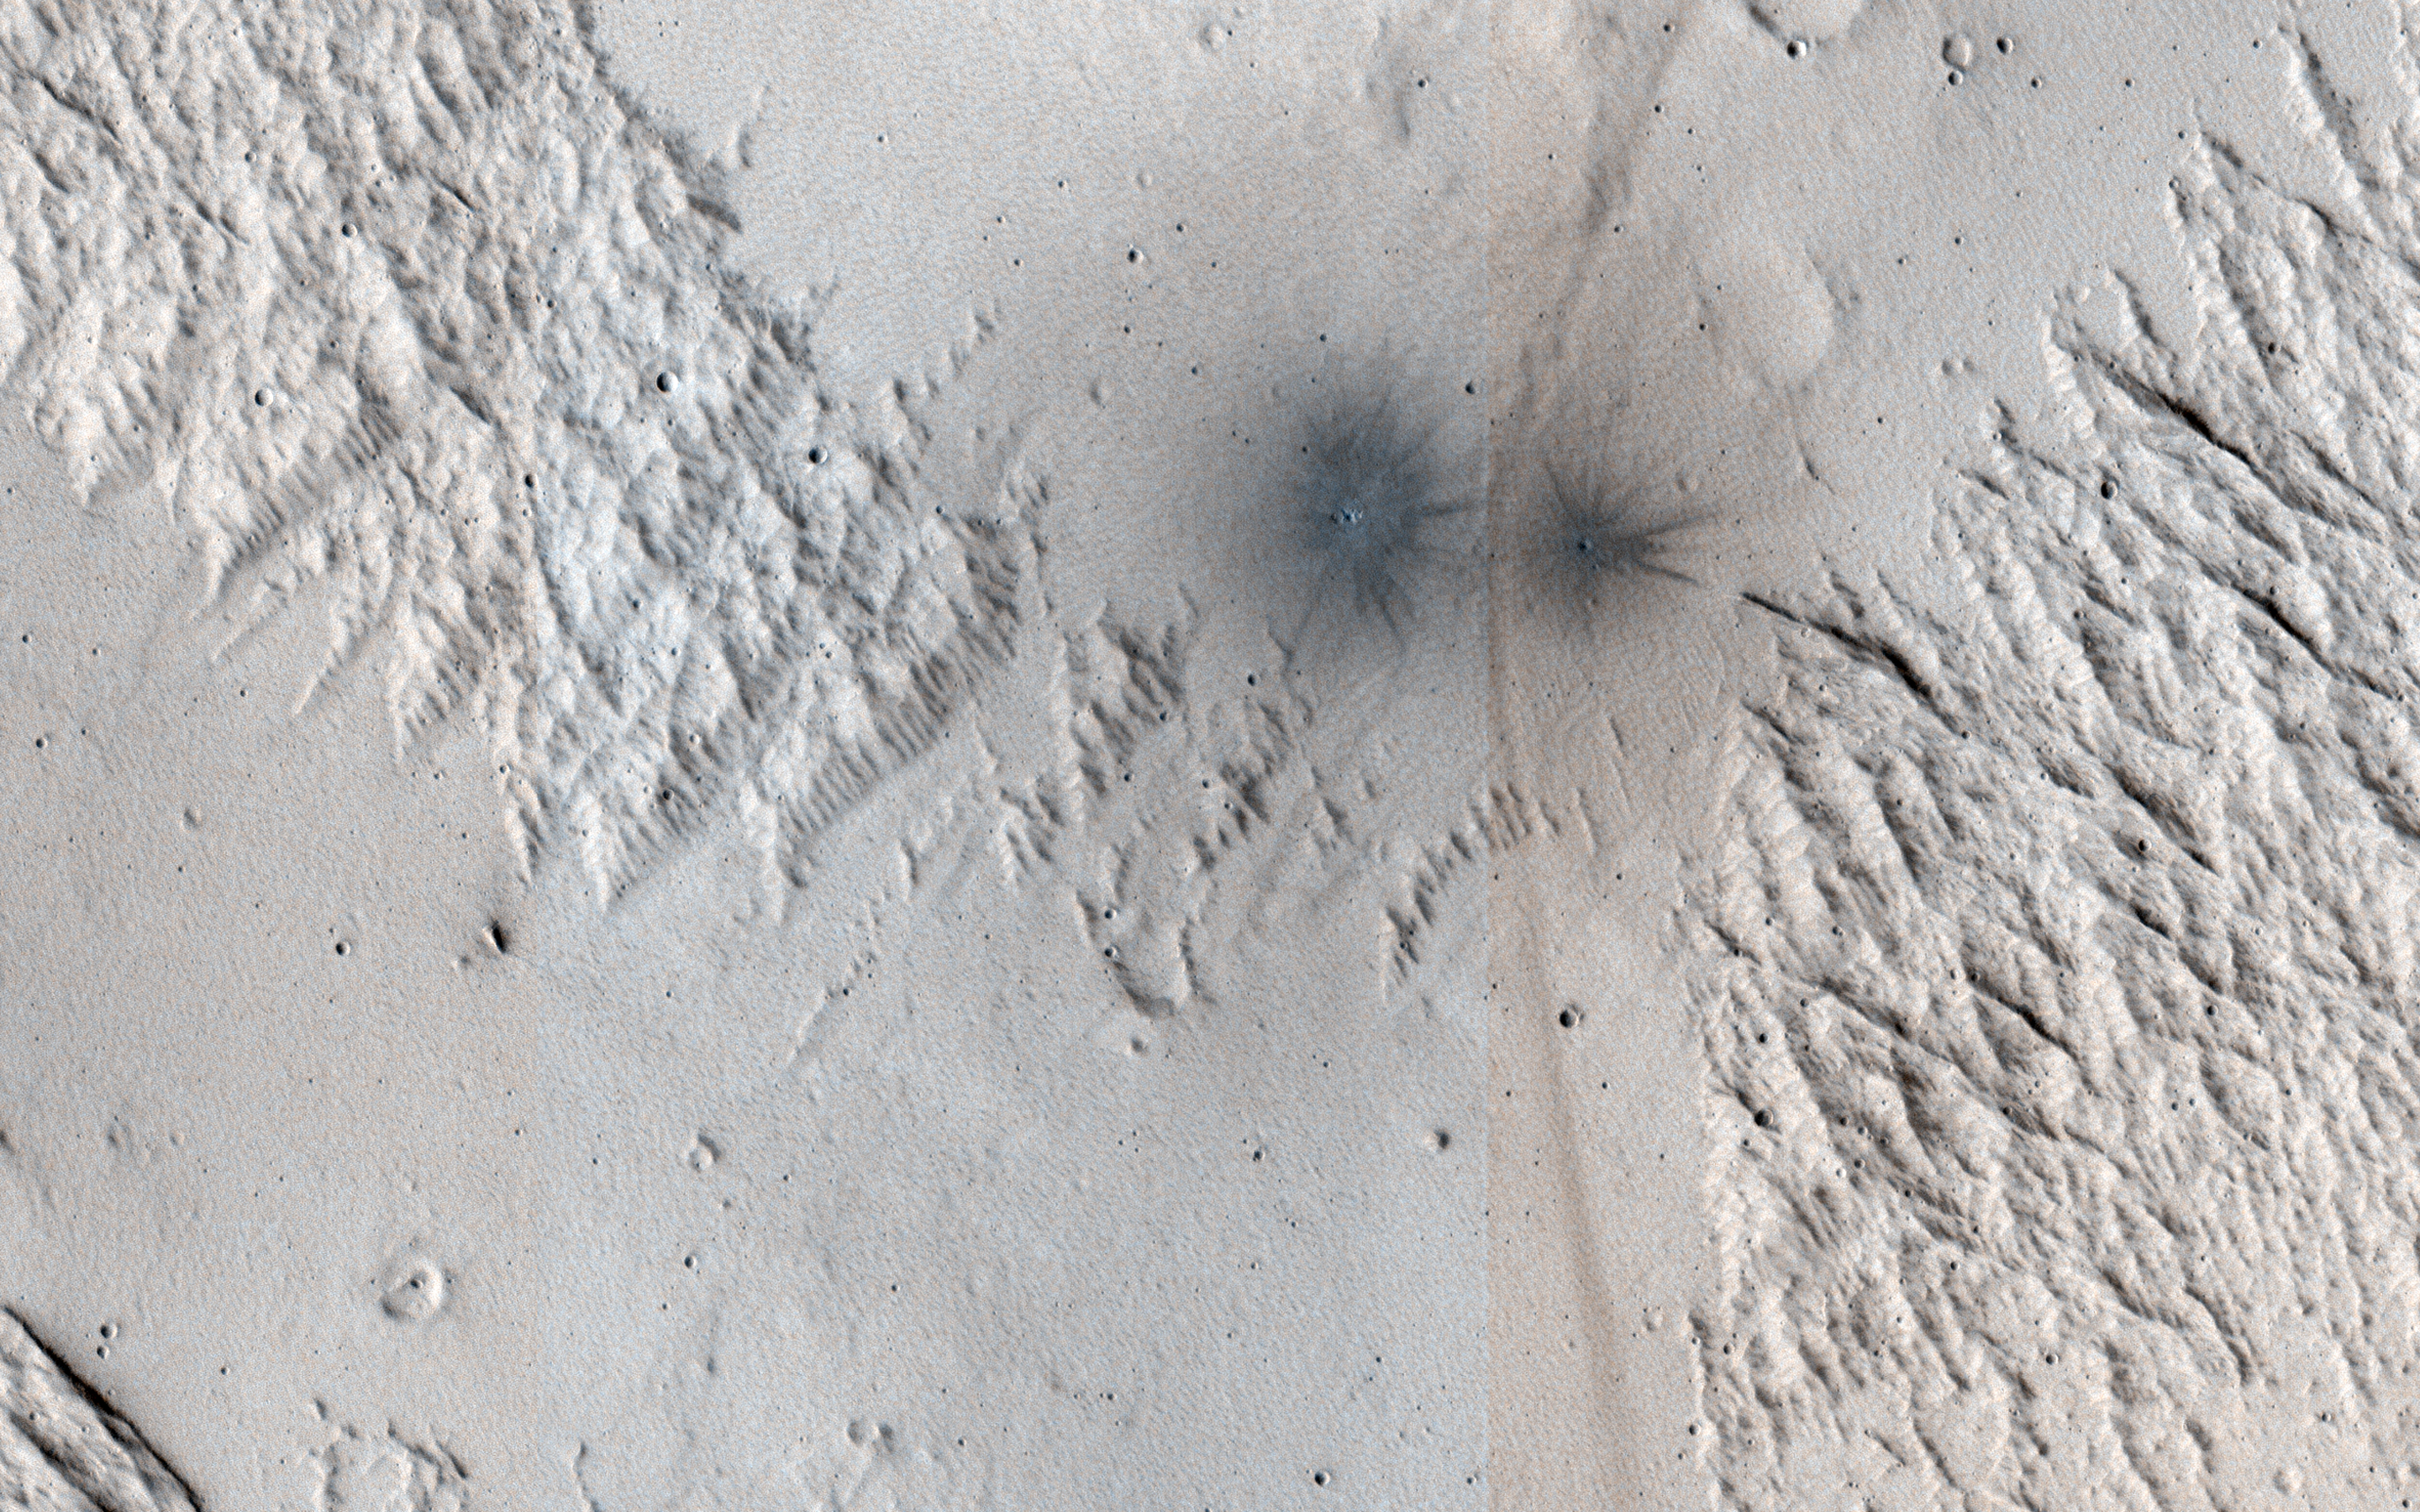

A Criss-Cross Landscape with Fresh Craters

This image shows terrain near Mangala Valles. At the bottom of the image are two black spots that are recent impact craters.

The black spots form because the craters exposed cleaner materials in the subsurface beneath the bright, dusty surface. Our image is also interesting because the surface has a criss-cross pattern formed by wind activity. Bright ripples that are oriented from the upper right to the lower left are perpendicular to the wind flow.

In contrast, outcrops that have been eroded by the wind are oriented perpendicular to the ripples to produce the criss-cross pattern we now observe.

The map is projected here at a scale of 25 centimeters (9.8 inches) per pixel. (The original image scale is 26.5 centimeters [10.4 inches] per pixel [with 1 x 1 binning]; objects on the order of 79 centimeters [31.1 inches] across are resolved.) North is up.

The University of Arizona, in Tucson, operates HiRISE, which was built by Ball Aerospace & Technologies Corp., in Boulder, Colorado. NASA’s Jet Propulsion Laboratory, a division of Caltech in Pasadena, California, manages the Mars Reconnaissance Orbiter Project for NASA’s Science Mission Directorate, Washington.

Credit: NASA/JPL-Caltech/University of Arizona